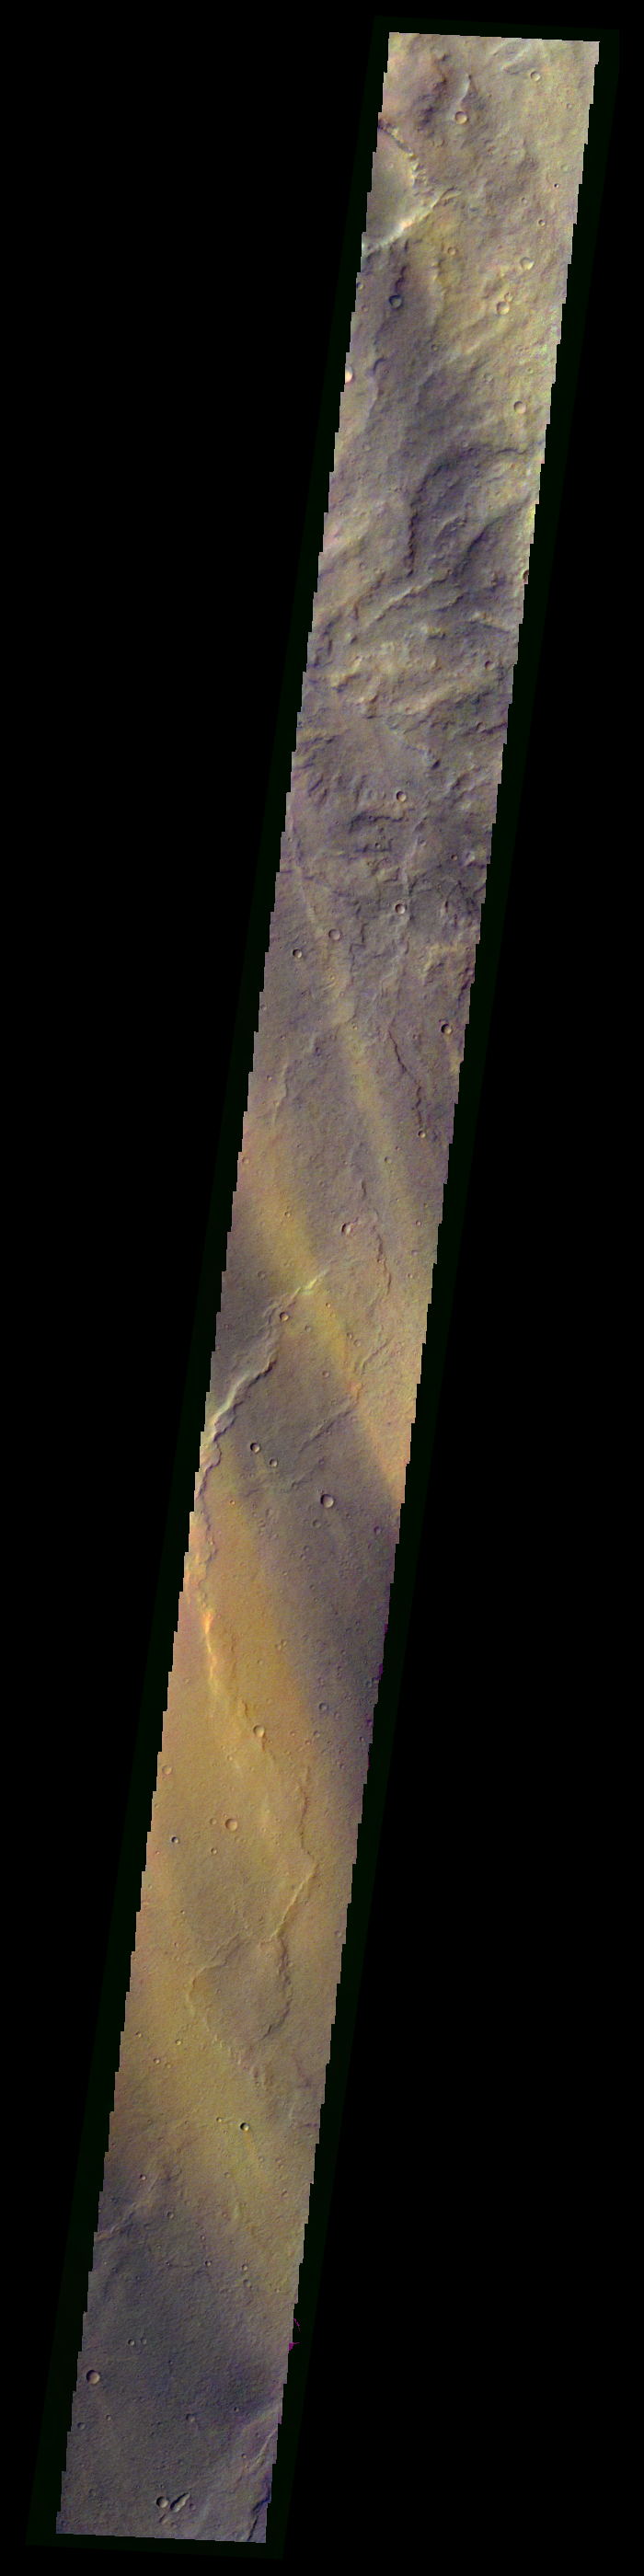

Martian Color #3

This color treatment is the result of a collaboration between THEMIS team members at Cornell University and space artist Don Davis, who is an expert on true-color renderings of planetary and astronomical objects. Davis began with calibrated and co-registered THEMIS VIS multi-band radiance files produced by the Cornell group. Using as a guide true-color imaging from spacecraft and his own personal experience at Mt. Wilson and other observatories, he performed a manual color balance to display the spectral capabilities of the THEMIS imager within the context of other Mars observations. He also did some manual smoothing along with other image processing to minimize the effects of residual scattered light in the images.

Image information: VIS instrument. Latitude -15.8N, Longitude 115.9E. 70 meter/pixel resolution.

Please see the THEMIS Data Citation Note for details on crediting THEMIS images.

Note: this THEMIS visual image has not been radiometrically nor geometrically calibrated for this preliminary release. An empirical correction has been performed to remove instrumental effects. A linear shift has been applied in the cross-track and down-track direction to approximate spacecraft and planetary motion. Fully calibrated and geometrically projected images will be released through the Planetary Data System in accordance with Project policies at a later time.

NASA’s Jet Propulsion Laboratory manages the 2001 Mars Odyssey mission for NASA’s Office of Space Science, Washington, D.C. The Thermal Emission Imaging System (THEMIS) was developed by Arizona State University, Tempe, in collaboration with Raytheon Santa Barbara Remote Sensing. The THEMIS investigation is led by Dr. Philip Christensen at Arizona State University. Lockheed Martin Astronautics, Denver, is the prime contractor for the Odyssey project, and developed and built the orbiter. Mission operations are conducted jointly from Lockheed Martin and from JPL, a division of the California Institute of Technology in Pasadena.

Credit: NASA/JPL/ASU